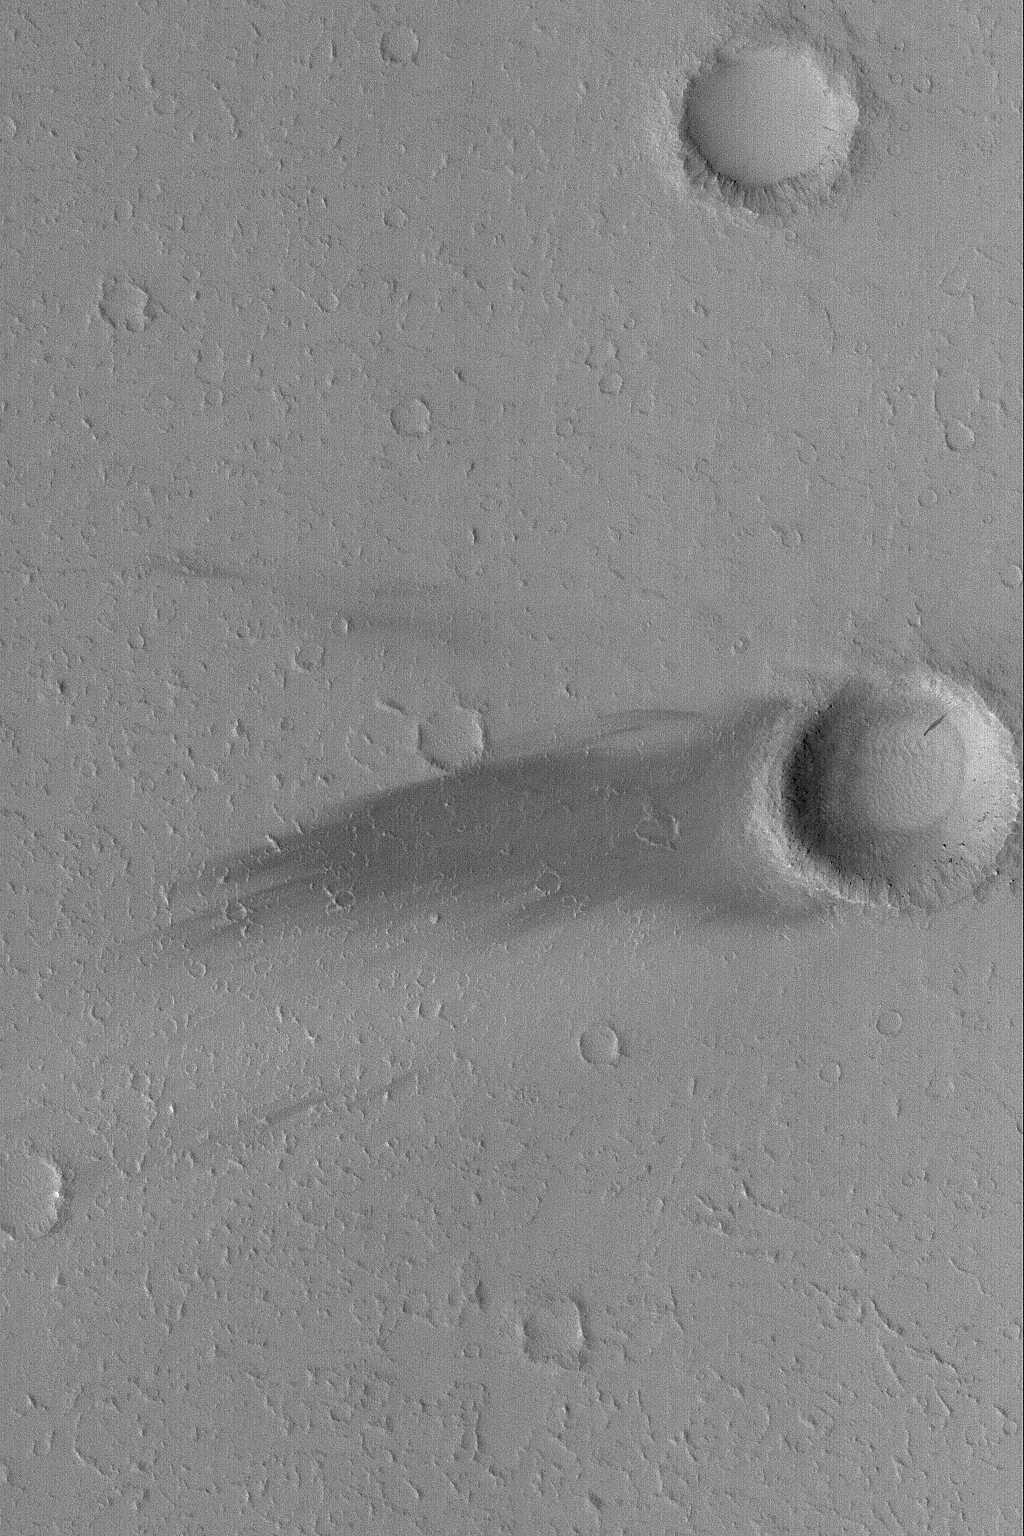

Daedalia Wind Streak

21 January 2004
This January 2004 Mars Global Surveyor (MGS) Mars Orbiter Camera (MOC) image shows a dark wind streak in the lee of a small meteor impact crater in Daedalia Planum. The dominant winds responsible for this streak blew from the east (right). This picture is located near 17.1°S, 138.8°W, and covers an area 3 km (1.9 mi) wide. Sunlight illuminates the scene from the left.

Credit: NASA/JPL/Malin Space Science Systems